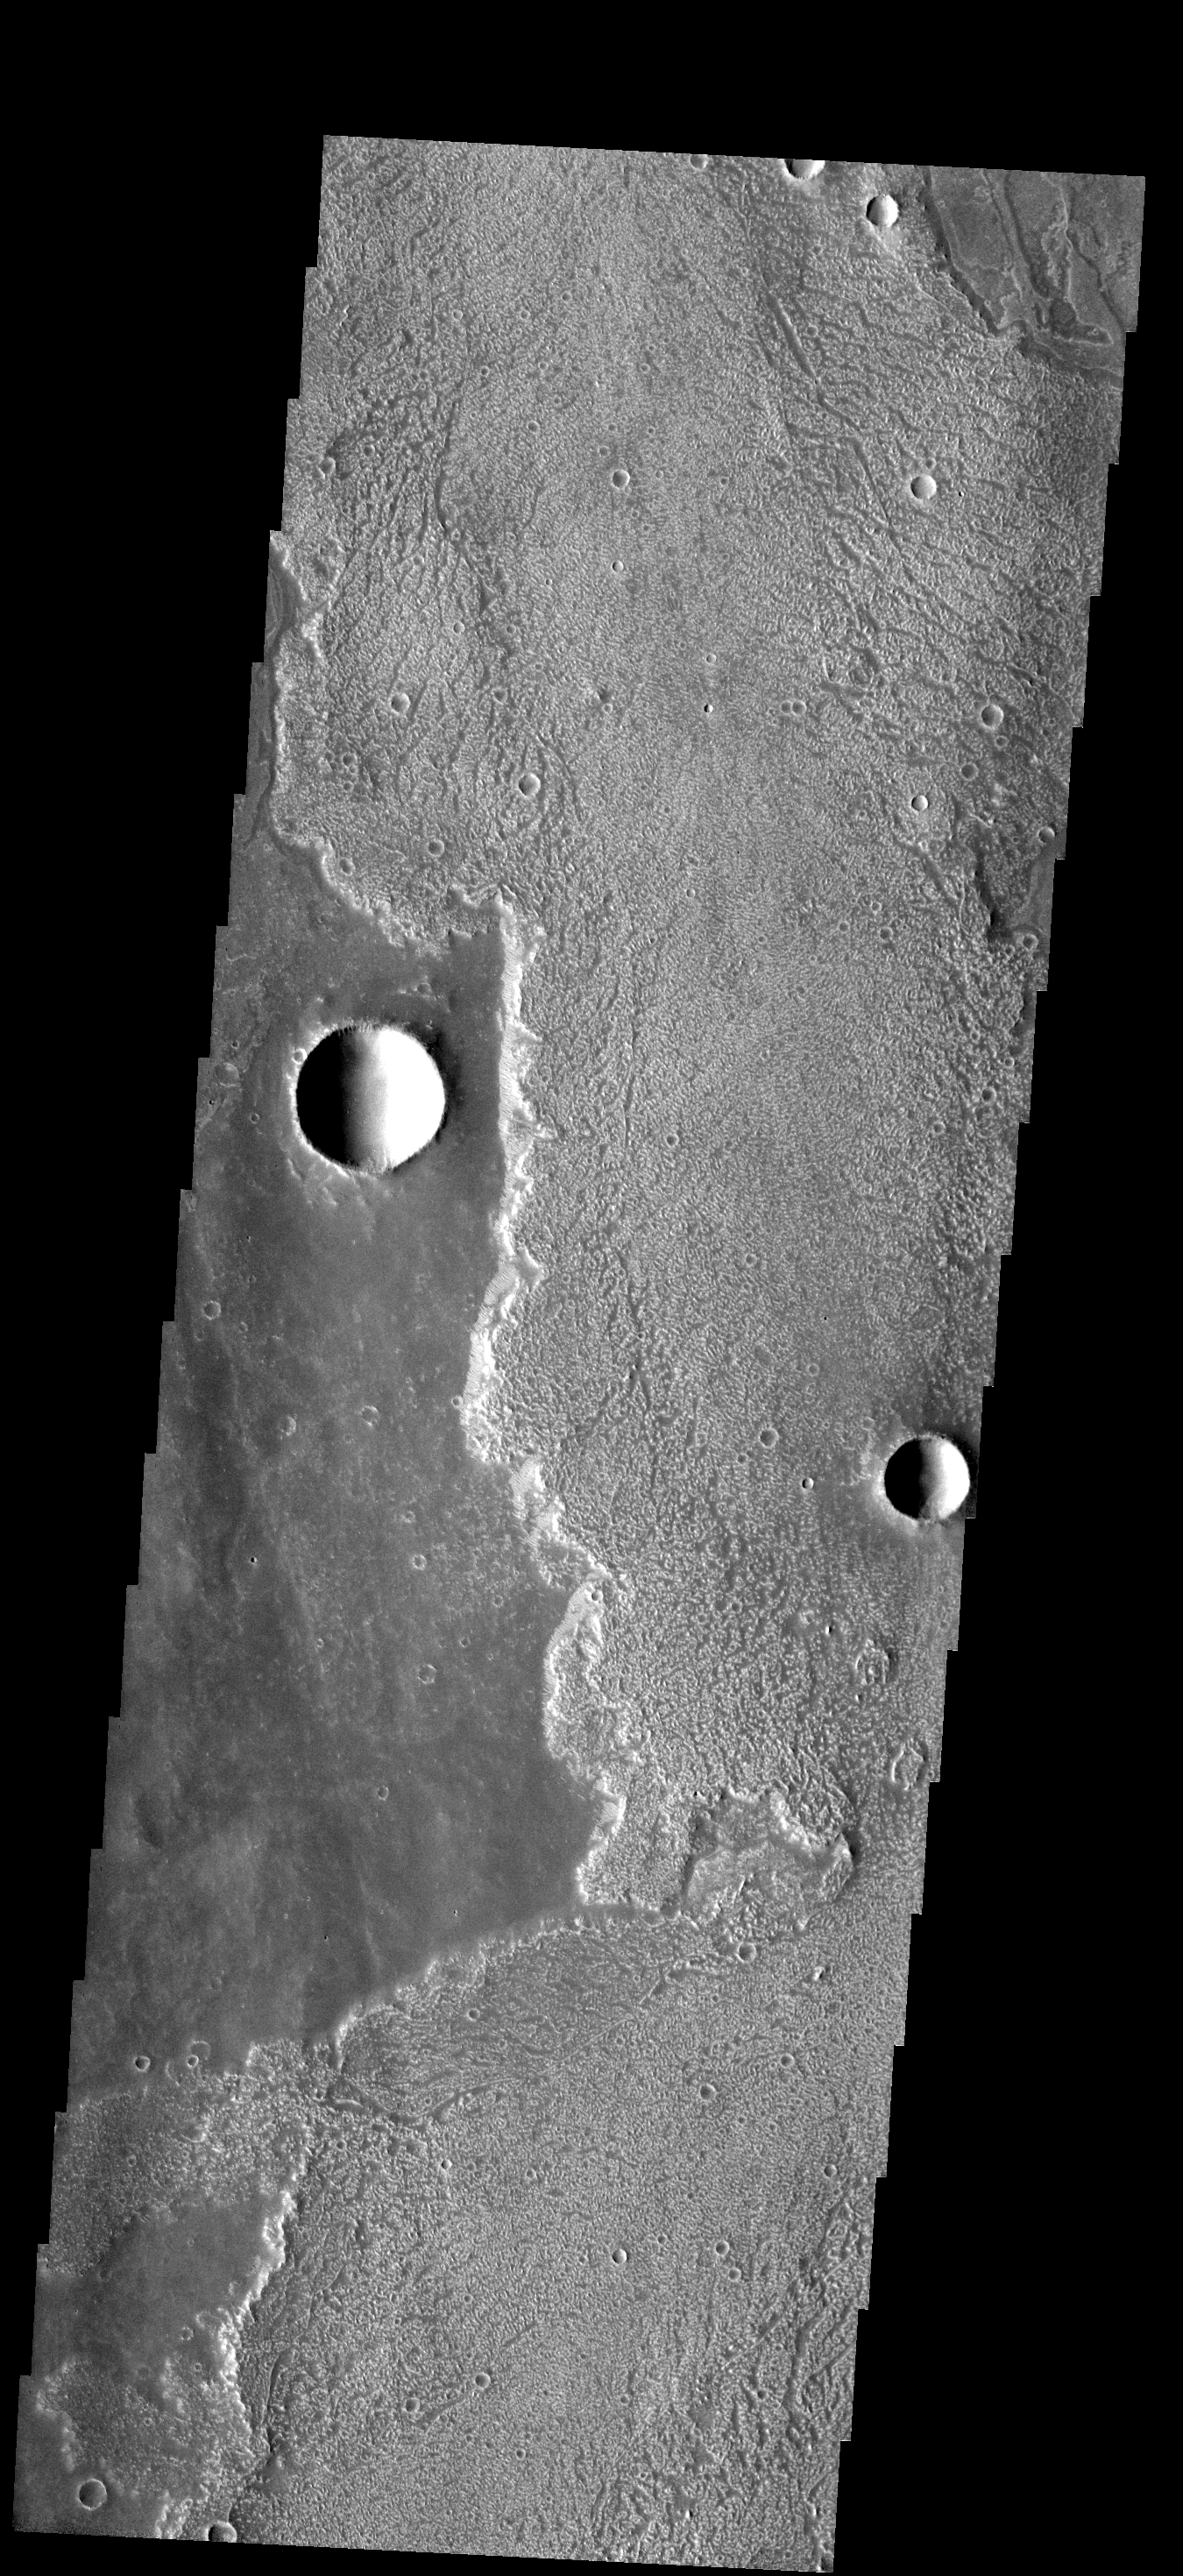

Arsia Mons Lava

These rough surfaced lava flows originated at Arsia Mons.

Image information: VIS instrument. Latitude -19.2N, Longitude 244.7E. 17 meter/pixel resolution.

Please see the THEMIS Data Citation Note for details on crediting THEMIS images.

Note: this THEMIS visual image has not been radiometrically nor geometrically calibrated for this preliminary release. An empirical correction has been performed to remove instrumental effects. A linear shift has been applied in the cross-track and down-track direction to approximate spacecraft and planetary motion. Fully calibrated and geometrically projected images will be released through the Planetary Data System in accordance with Project policies at a later time.

NASA’s Jet Propulsion Laboratory manages the 2001 Mars Odyssey mission for NASA’s Office of Space Science, Washington, D.C. The Thermal Emission Imaging System (THEMIS) was developed by Arizona State University, Tempe, in collaboration with Raytheon Santa Barbara Remote Sensing. The THEMIS investigation is led by Dr. Philip Christensen at Arizona State University. Lockheed Martin Astronautics, Denver, is the prime contractor for the Odyssey project, and developed and built the orbiter. Mission operations are conducted jointly from Lockheed Martin and from JPL, a division of the California Institute of Technology in Pasadena.

Credit: NASA/JPL/ASU